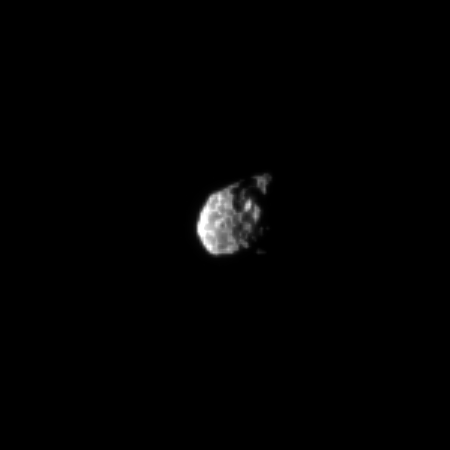

Pitted Hyperion

The Cassini spacecraft peers at the pitted surface of the small and irregularly-shaped moon Hyperion.

See PIA09728 to learn how these pits are created on low-density Hyperion (270 kilometers, or 168 miles across). To watch a movie of this tumbling moon, see PIA07683.

Scale in the original image was 9 kilometers (5 miles) per pixel. The image has been magnified by a factor of three and contrast-enhanced to aid visibility.

The image was taken in visible light with the Cassini spacecraft narrow-angle camera on Sept. 5, 2009. The view was obtained at a distance of approximately 1.4 million kilometers (870,000 miles) from Hyperion and at a Sun-Hyperion-spacecraft, or phase, angle of 91 degrees.

The Cassini-Huygens mission is a cooperative project of NASA, the European Space Agency and the Italian Space Agency. The Jet Propulsion Laboratory, a division of the California Institute of Technology in Pasadena, manages the mission for NASA’s Science Mission Directorate, Washington, D.C. The Cassini orbiter and its two onboard cameras were designed, developed and assembled at JPL. The imaging operations center is based at the Space Science Institute in Boulder, Colo.

Credit: NASA/JPL/Space Science Institute